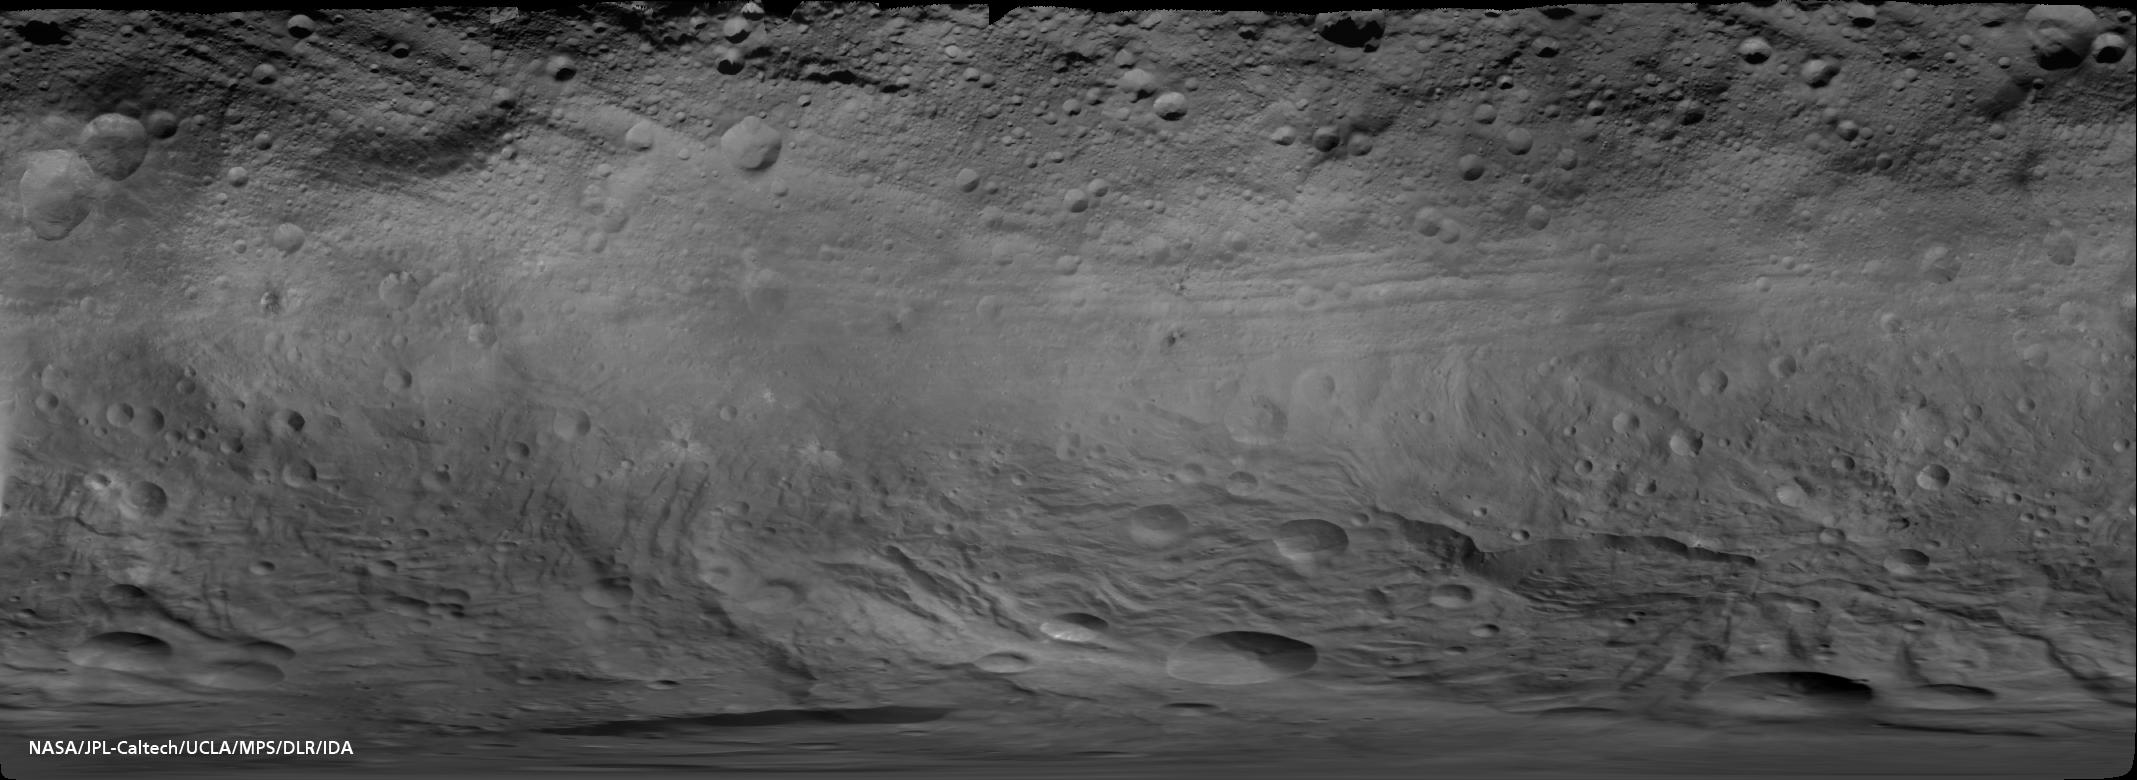

Map of Vesta’s Equatorial Latitudes and Southern Hemisphere

Gridded Version

This is the first global map of the giant asteroid Vesta composed from images recorded by the framing camera aboard NASA’s Dawn spacecraft. Dawn has been orbiting the second most massive object in the asteroid belt in a survey orbit, at approximately 1,700 miles (2,700 kilometers) above the surface, the entire month of August. The individual images were taken by the framing camera’s clear filter at a resolution of about 260 meters per pixel.

The equator is running parallel to the upper image border, approximately above the bright, smooth band of troughs. Towards the north pole (top of image), shadowed landscapes indicate that Vesta’s northern latitude is in seasonal shadow due to the north-polar “winter” night.

Vesta is an irregular shaped body with its semi-major axes measuring about 180 miles, 174 miles and 142 miles (289 kilometers, 280 kilometers and 229 kilometers). The map is displayed in a geometry called “simple cylindrical projection.” In such a projection, the south pole point is stretched to a line the same length as the equator, forming the lower limit of the image, where features in high southern latitudes appear distorted. The image resolution of the global map is approximately 750 meters per pixel.

The Dawn mission to Vesta and Ceres is managed by NASA’s Jet Propulsion Laboratory, a division of the California Institute of Technology in Pasadena, for NASA’s Science Mission Directorate, Washington. UCLA is responsible for overall Dawn mission science. The Dawn framing cameras were developed and built under the leadership of the Max Planck Institute for Solar System Research, Katlenburg-Lindau, Germany, with significant contributions by DLR German Aerospace Center, Institute of Planetary Research, Berlin, and in coordination with the Institute of Computer and Communication Network Engineering, Braunschweig. The Framing Camera project is funded by the Max Planck Society, DLR, and NASA/JPL.

Credit: NASA/JPL-Caltech/UCLA/MPS/DLR/IDA